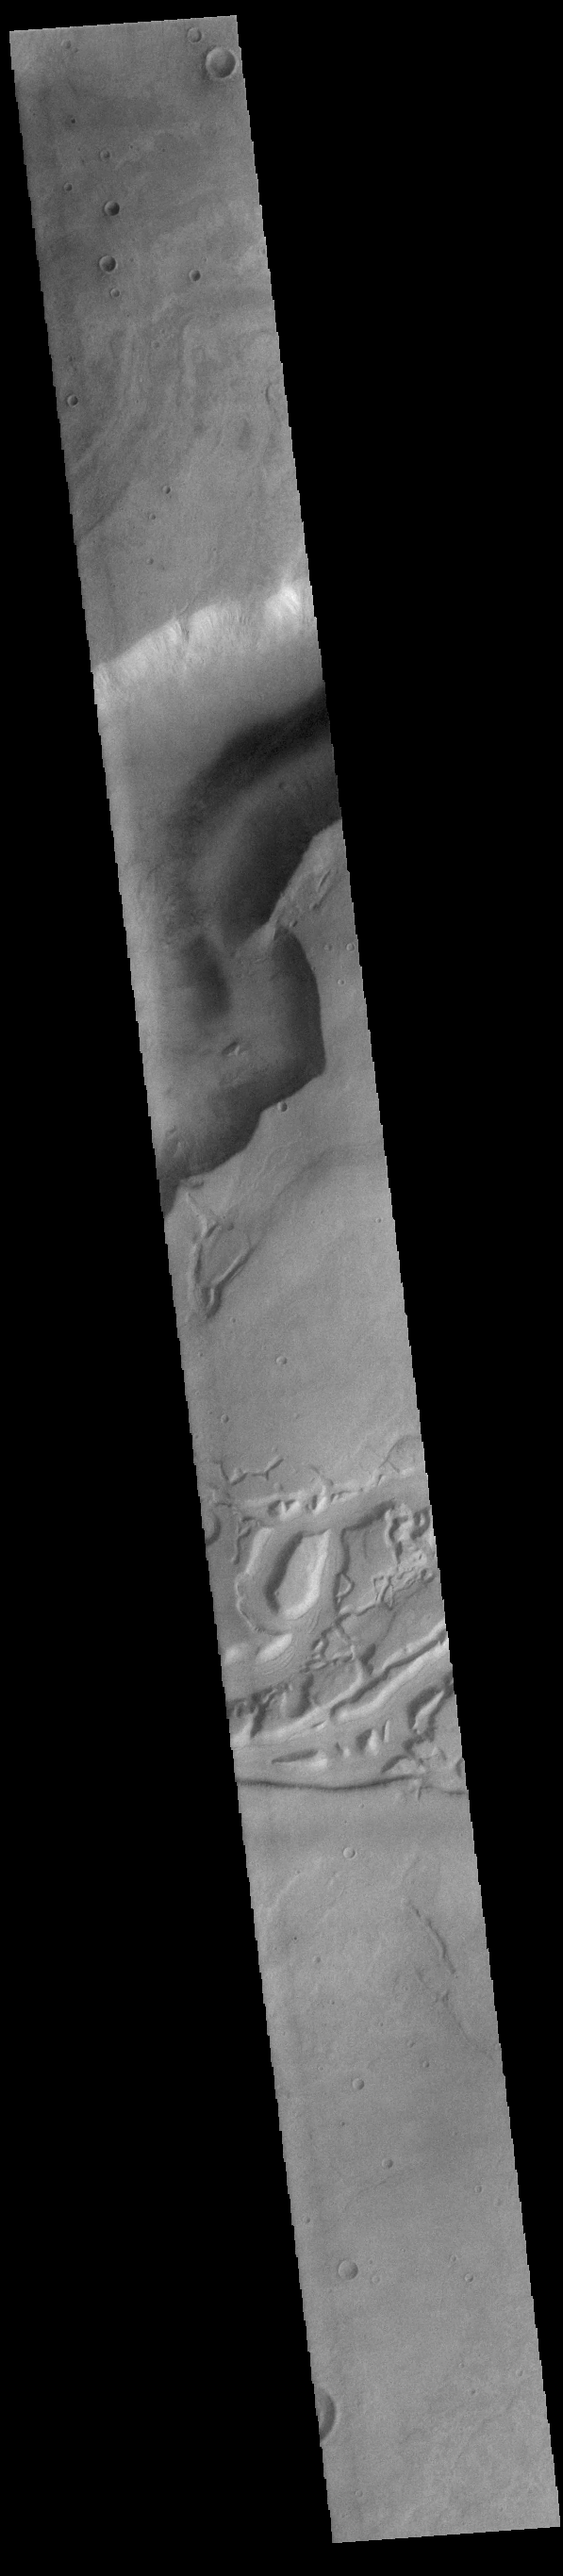

Dao and Niger Valles

Today’s VIS image shows a small portion of both Dao Vallis (top of image) and Niger Vallis (middle of image). Arising from the volcano Hadriacus Mons, Dao Vallis is approximately 1200km (750 miles) long. Niger Vallis is 333 km (207 miles) long. It has been proposed that heating of the region due to volcanic activity melted subsurface ice which was released to the surface to carve the two channels. Niger Vallis merges with Dao Vallis just off the image and then flow southwestward into the Hellas Planitia basin.

Credit: NASA/JPL-Caltech/ASU